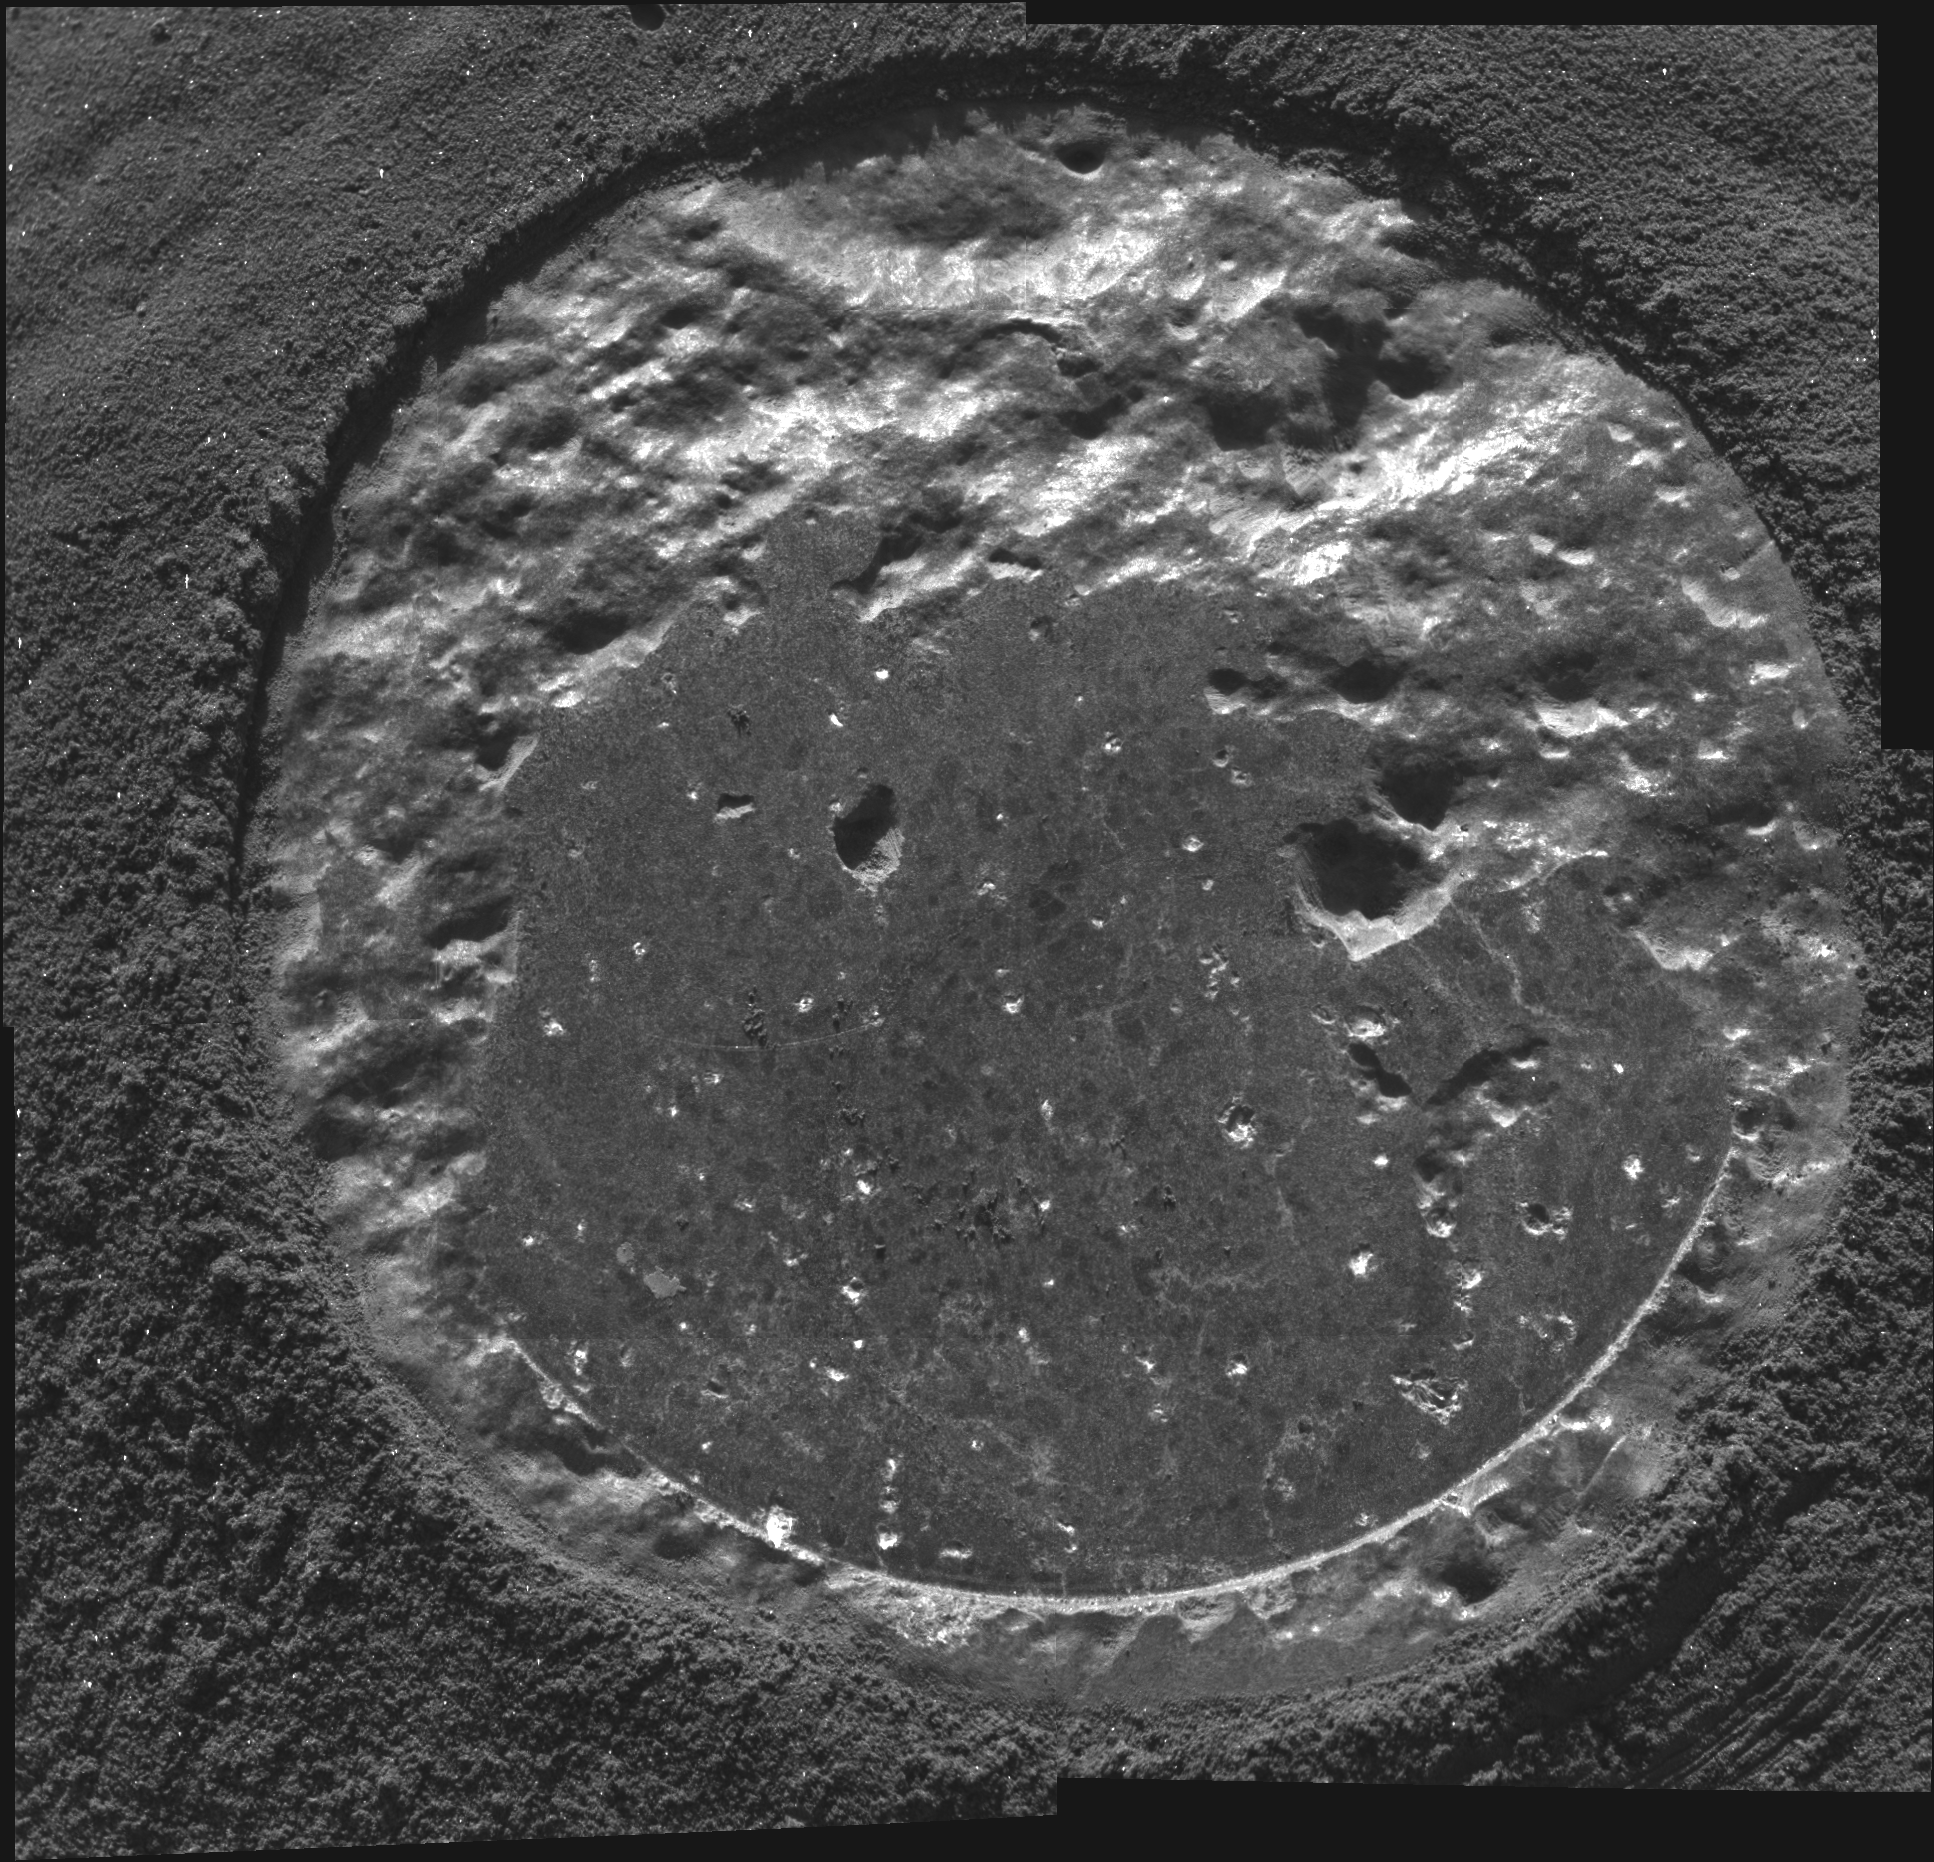

The Biggest Microscopic Image Ever

This is a mosaic of four individual frames taken by the microscopic imager that have been very carefully stitched together to reveal the entire 5-centimeter-diameter (almost 2-inch) hole left on the rock dubbed “Humphrey.” The holes were created by the Mars Exploration Rover Spirit’s rock abrasion tool. The mosaic, created on March 7, 2004, is the first of its kind of an abraded surface on Mars, and gave scientists their first ever microscopic imager view of the entire drilled area. While it is easy for the panoramic camera and the navigation cameras to fit an area this size into their field of view, the microscopic imager can only capture a portion of the ground area with each image.

Scientists are interested in many of the small features on “Humphrey” uncovered by the rock abrasion tool and made visible by the microscopic imager. The sinuous veins within the rock could be evidence that water was trickling through the material while it was deep underground, whereas the dark “age spots” in the center of the hole may be crystals of the mineral olivine.

Credit: NASA/JPL/Cornell/USGS/Honeybee Robotics